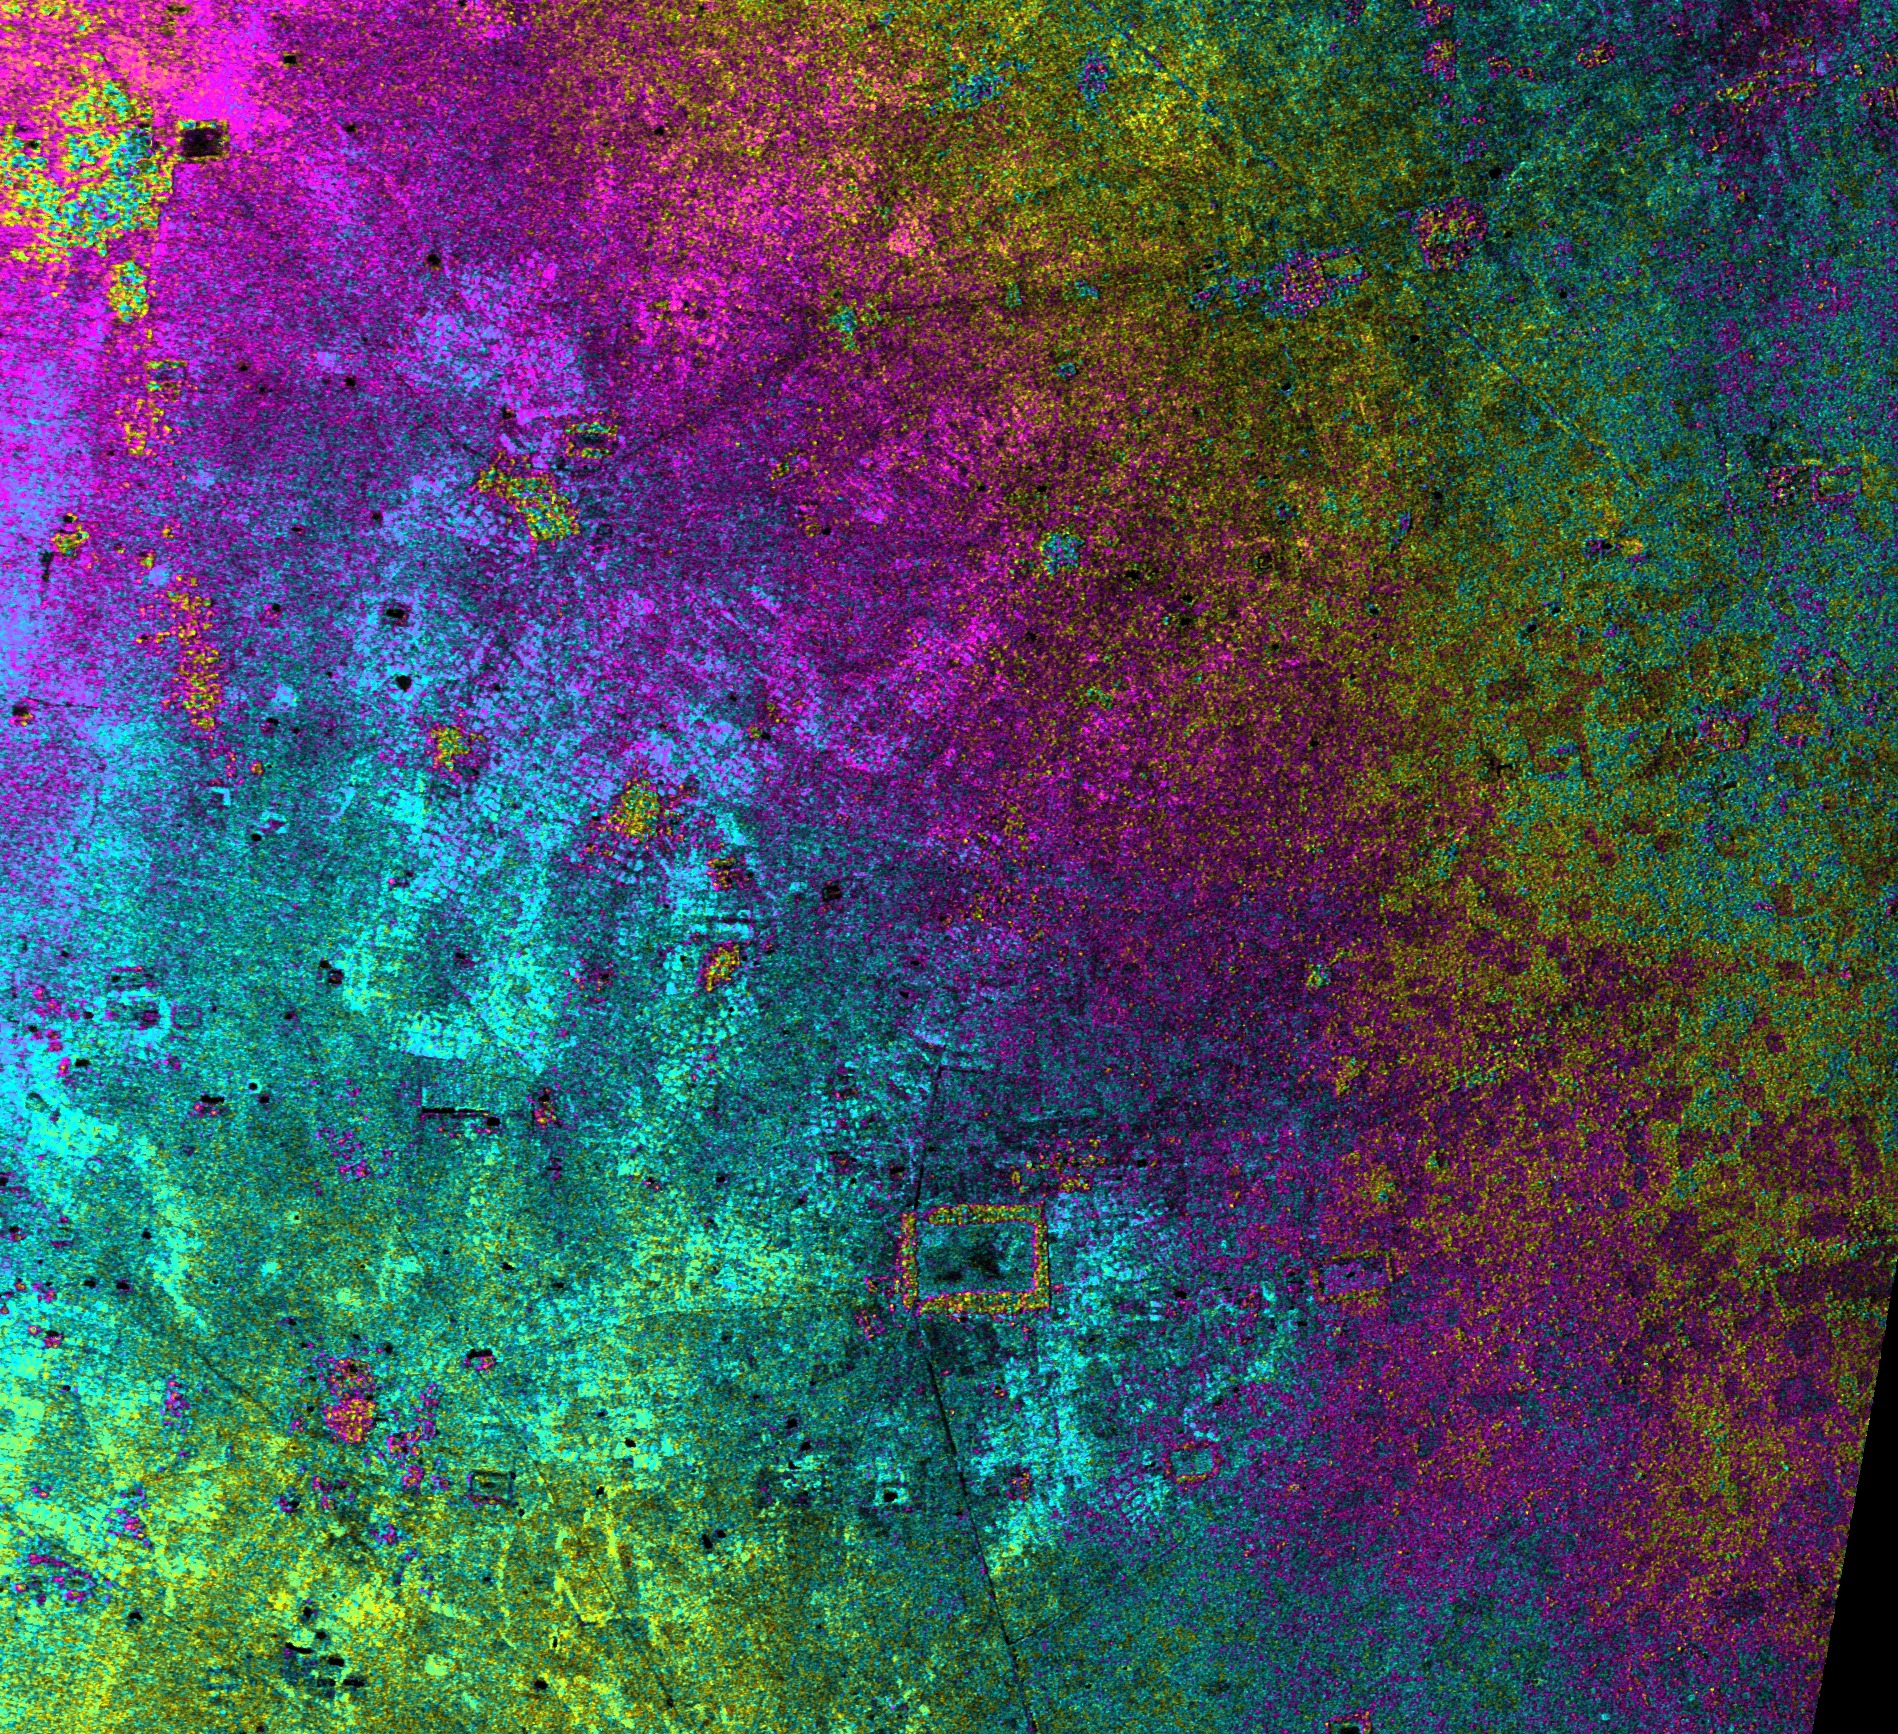

Radar Image with Color as Height, Nokor Pheas Trapeng, Cambodia

Nokor Pheas Trapeng is the name of the large black rectangular feature in the center-bottom of this image, acquired by NASA’s Airborne Synthetic Aperture Radar (AIRSAR). Its Khmer name translates as “Tank of the City of Refuge.” The immense tank is a typical structure built by the Khmer for water storage and control, but its size is unusually large. This suggests, as does “city” in its name, that in ancient times this area was far more prosperous than today.

A visit to this remote, inaccessible site was made in December 1998. The huge water tank was hardly visible. From the radar data we knew that the tank stretched some 500 meters (1,640 feet) from east to west. However, between all the plants growing on the surface of the water and the trees and other vegetation in the area, the water tank blended with the surrounding topography. Among the vegetation, on the northeast of the tank, were remains of an ancient temple and a spirit shrine. So although far from the temples of Angkor, to the southeast, the ancient water structure is still venerated by the local people.

The image covers an area approximately 9.5 by 8.7 kilometers (5.9 by 5.4 miles) with a pixel spacing of 5 meters (16.4 feet). North is at top. Image brightness is from the C-band (5.6 centimeters, or 2.2 inches) wavelength radar backscatter, which is a measure of how much energy the surface reflects back toward the radar. Color is used to represent elevation contours. One cycle of color represents 20 meters (65.6 feet) of elevation change; that is, going from blue to red to yellow to green and back to blue again corresponds to 20 meters (65.6 feet) of elevation change.

AIRSAR flies aboard a NASA DC-8 based at NASA’s Dryden Flight Research Center, Edwards, Calif. In the TOPSAR mode, AIRSAR collects radar interferometry data from two spatially separated antennas (2.6 meters, or 8.5 feet). Information from the two antennas is used to form radar backscatter imagery and to generate highly accurate elevation data. Built, operated and managed by JPL, AIRSAR is part of NASA’s Earth Science Enterprise program. JPL is a division of the California Institute of Technology in Pasadena.

Credit: NASA/JPL